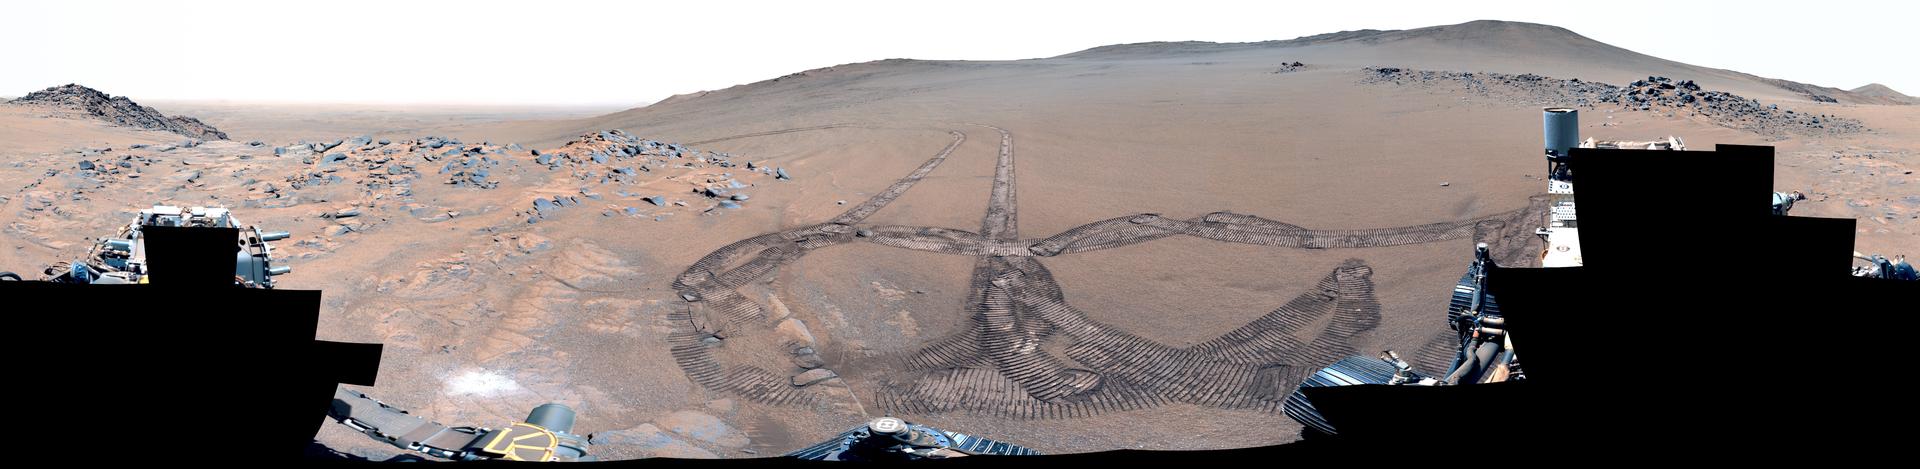

Perseverance Makes Tracks at ‘Rio Chiquito’

Figure A (.png, 284 MB)

Figure B (.png, 287 MB)

NASA’s Perseverance Mars rover used its Mastcam-Z camera to capture this 360-degree panorama of an area nicknamed “Rio Chiquito” on Nov. 23, 2024, the 1,337th Martian day, or sol, of the mission. The rover’s tracks can be seen in the center of the image.

This enhanced-color version of the image is designed to bring out subtle details.

Figure A is a natural color version of the image.

Figure B is a 3D anaglyph version of the image designed for use with red-blue glasses.

Arizona State University leads the operations of the Mastcam-Z instrument, working in collaboration with Malin Space Science Systems in San Diego, on the design, fabrication, testing, and operation of the cameras, and in collaboration with the Niels Bohr Institute of the University of Copenhagen on the design, fabrication, and testing of the calibration targets.

A key objective for Perseverance’s mission on Mars is astrobiology, including the search for signs of ancient microbial life. The rover will characterize the planet’s geology and past climate, pave the way for human exploration of the Red Planet, and be the first mission to collect and cache Martian rock and regolith (broken rock and dust).

Subsequent NASA missions, in cooperation with ESA (European Space Agency), would send spacecraft to Mars to collect these sealed samples from the surface and return them to Earth for in-depth analysis.

The Mars 2020 Perseverance mission is part of NASA’s Moon to Mars exploration approach, which includes Artemis missions to the Moon that will help prepare for human exploration of the Red Planet.

NASA’s Jet Propulsion Laboratory, which is managed for the agency by Caltech, built and manages operations of the Perseverance rover.

Credit: NASA/JPL-Caltech/ASU/MSSS